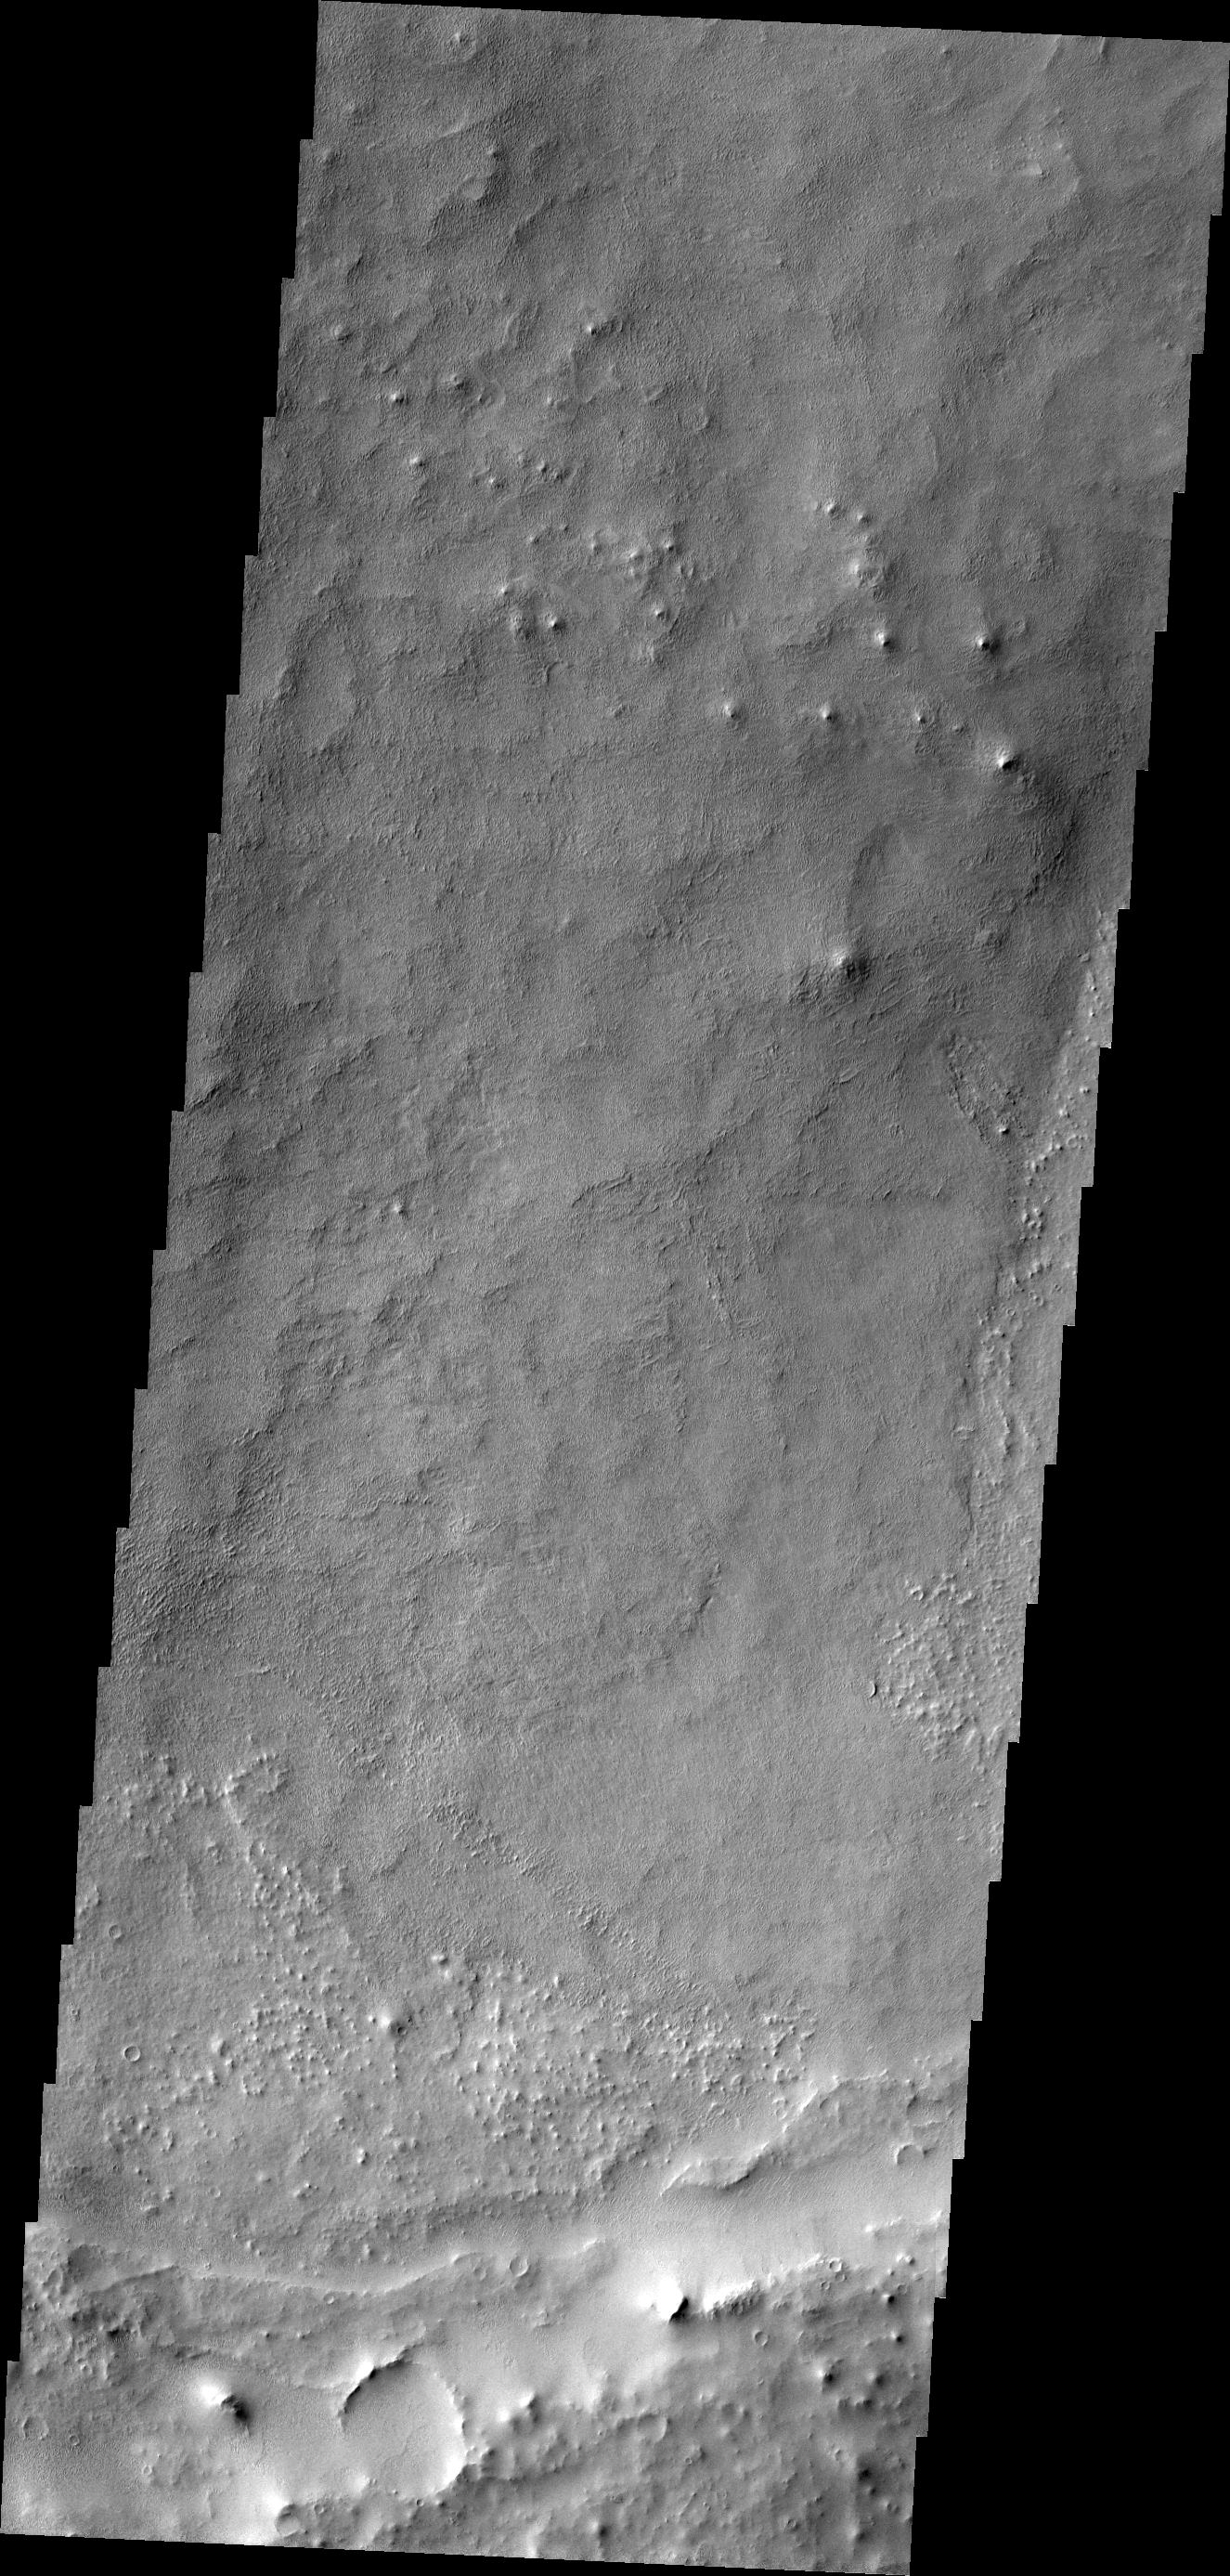

The Martian, Part 5: Schiaparelli Crater Floor

All this week, the THEMIS Image of the Day has been following on the real Mars the path taken by fictional astronaut Mark Watney, stranded on the Red Planet in the book and movie, The Martian.

Generally smooth and rolling terrain covers most of this portion of Schiaparelli Crater’s floor. Because the impact that made Schiaparelli occurred billions of years ago, nature has had ample time to leave lava and sediments in the crater and to erode them. The ridge in the image’s southern end is part of an eroded crater rim, one of many such smaller impact craters that have collected on Schiaparelli’s floor since it formed. (This image was taken as part of a study for the Mars Student Imaging Project by a high-school science class.)

Here astronaut Mark Watney’s great overland trek reaches its end. He arrives safely at the Mars Ascent Vehicle (MAV), which was sent in advance for the next Mars mission crew. The rocket will get him off the ground and into Mars orbit, where he can be picked up by a rescue ship coming from Earth.

Credit: NASA/JPL-Caltech/ASU